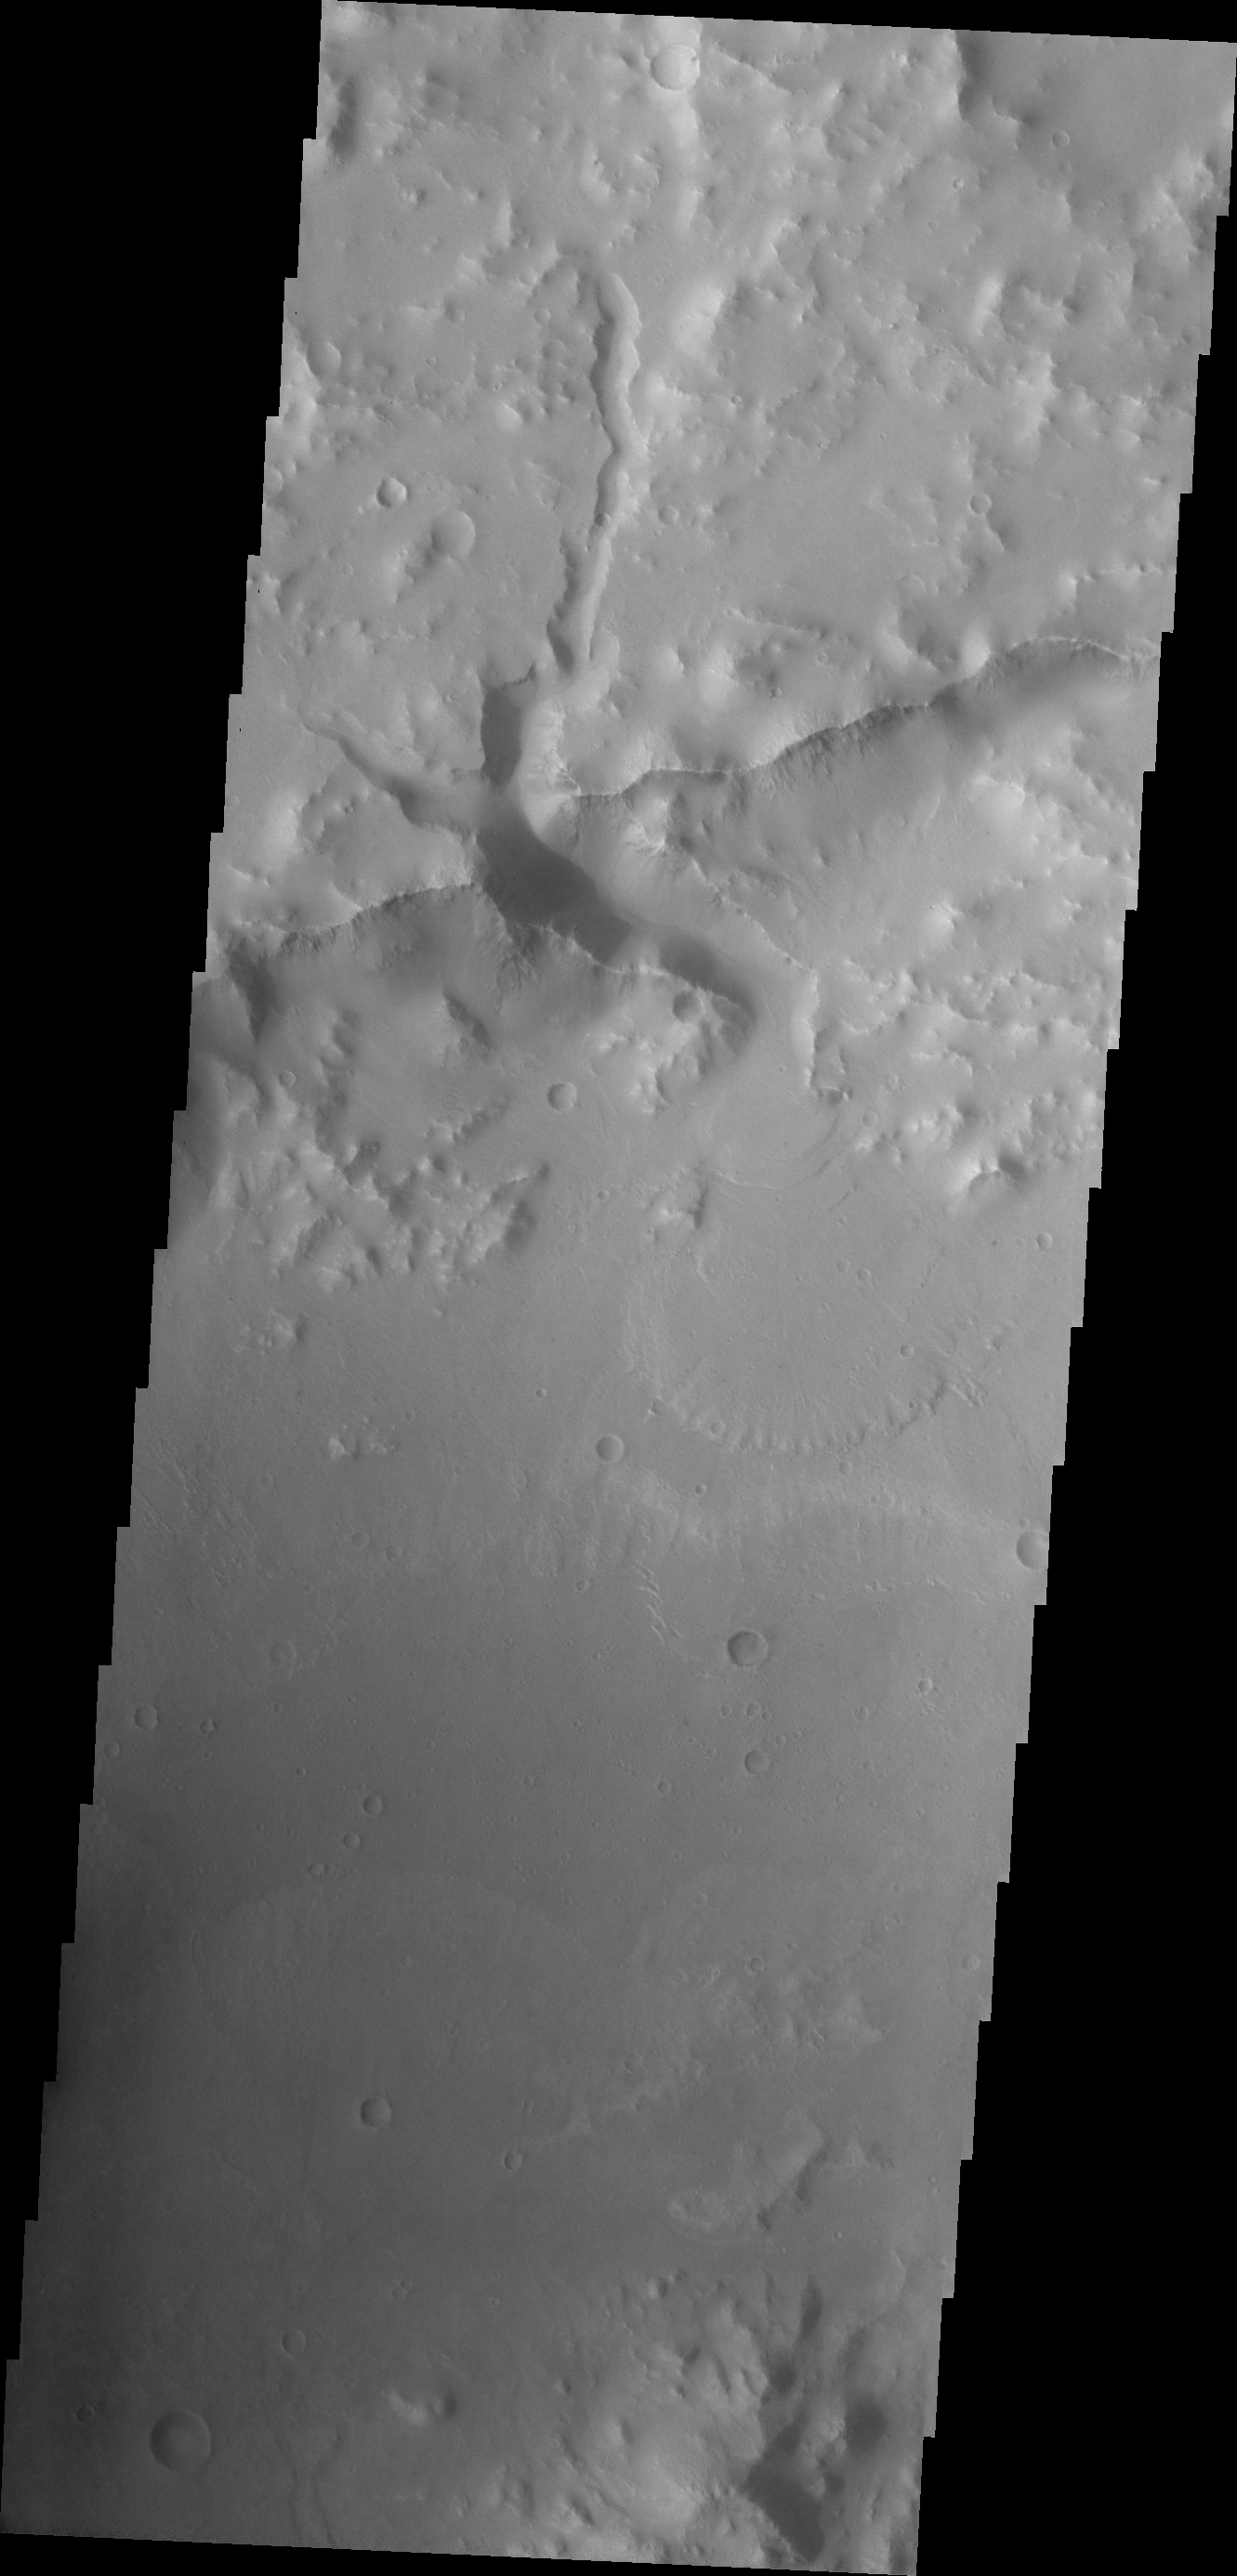

Crater Delta

The channel flowing into this unnamed crater in Xanthe Terra deposited materials forming a fan shape. When sediment filled fluids slow down the heavier sediments are dropped out, forming the delta.

Image information: VIS instrument. Latitude 2.7N, Longitude 308.3E. 18 meter/pixel resolution.

Please see the THEMIS Data Citation Note for details on crediting THEMIS images.

Note: this THEMIS visual image has not been radiometrically nor geometrically calibrated for this preliminary release. An empirical correction has been performed to remove instrumental effects. A linear shift has been applied in the cross-track and down-track direction to approximate spacecraft and planetary motion. Fully calibrated and geometrically projected images will be released through the Planetary Data System in accordance with Project policies at a later time.

NASA’s Jet Propulsion Laboratory manages the 2001 Mars Odyssey mission for NASA’s Office of Space Science, Washington, D.C. The Thermal Emission Imaging System (THEMIS) was developed by Arizona State University, Tempe, in collaboration with Raytheon Santa Barbara Remote Sensing. The THEMIS investigation is led by Dr. Philip Christensen at Arizona State University. Lockheed Martin Astronautics, Denver, is the prime contractor for the Odyssey project, and developed and built the orbiter. Mission operations are conducted jointly from Lockheed Martin and from JPL, a division of the California Institute of Technology in Pasadena.

Credit: NASA/JPL/ASU